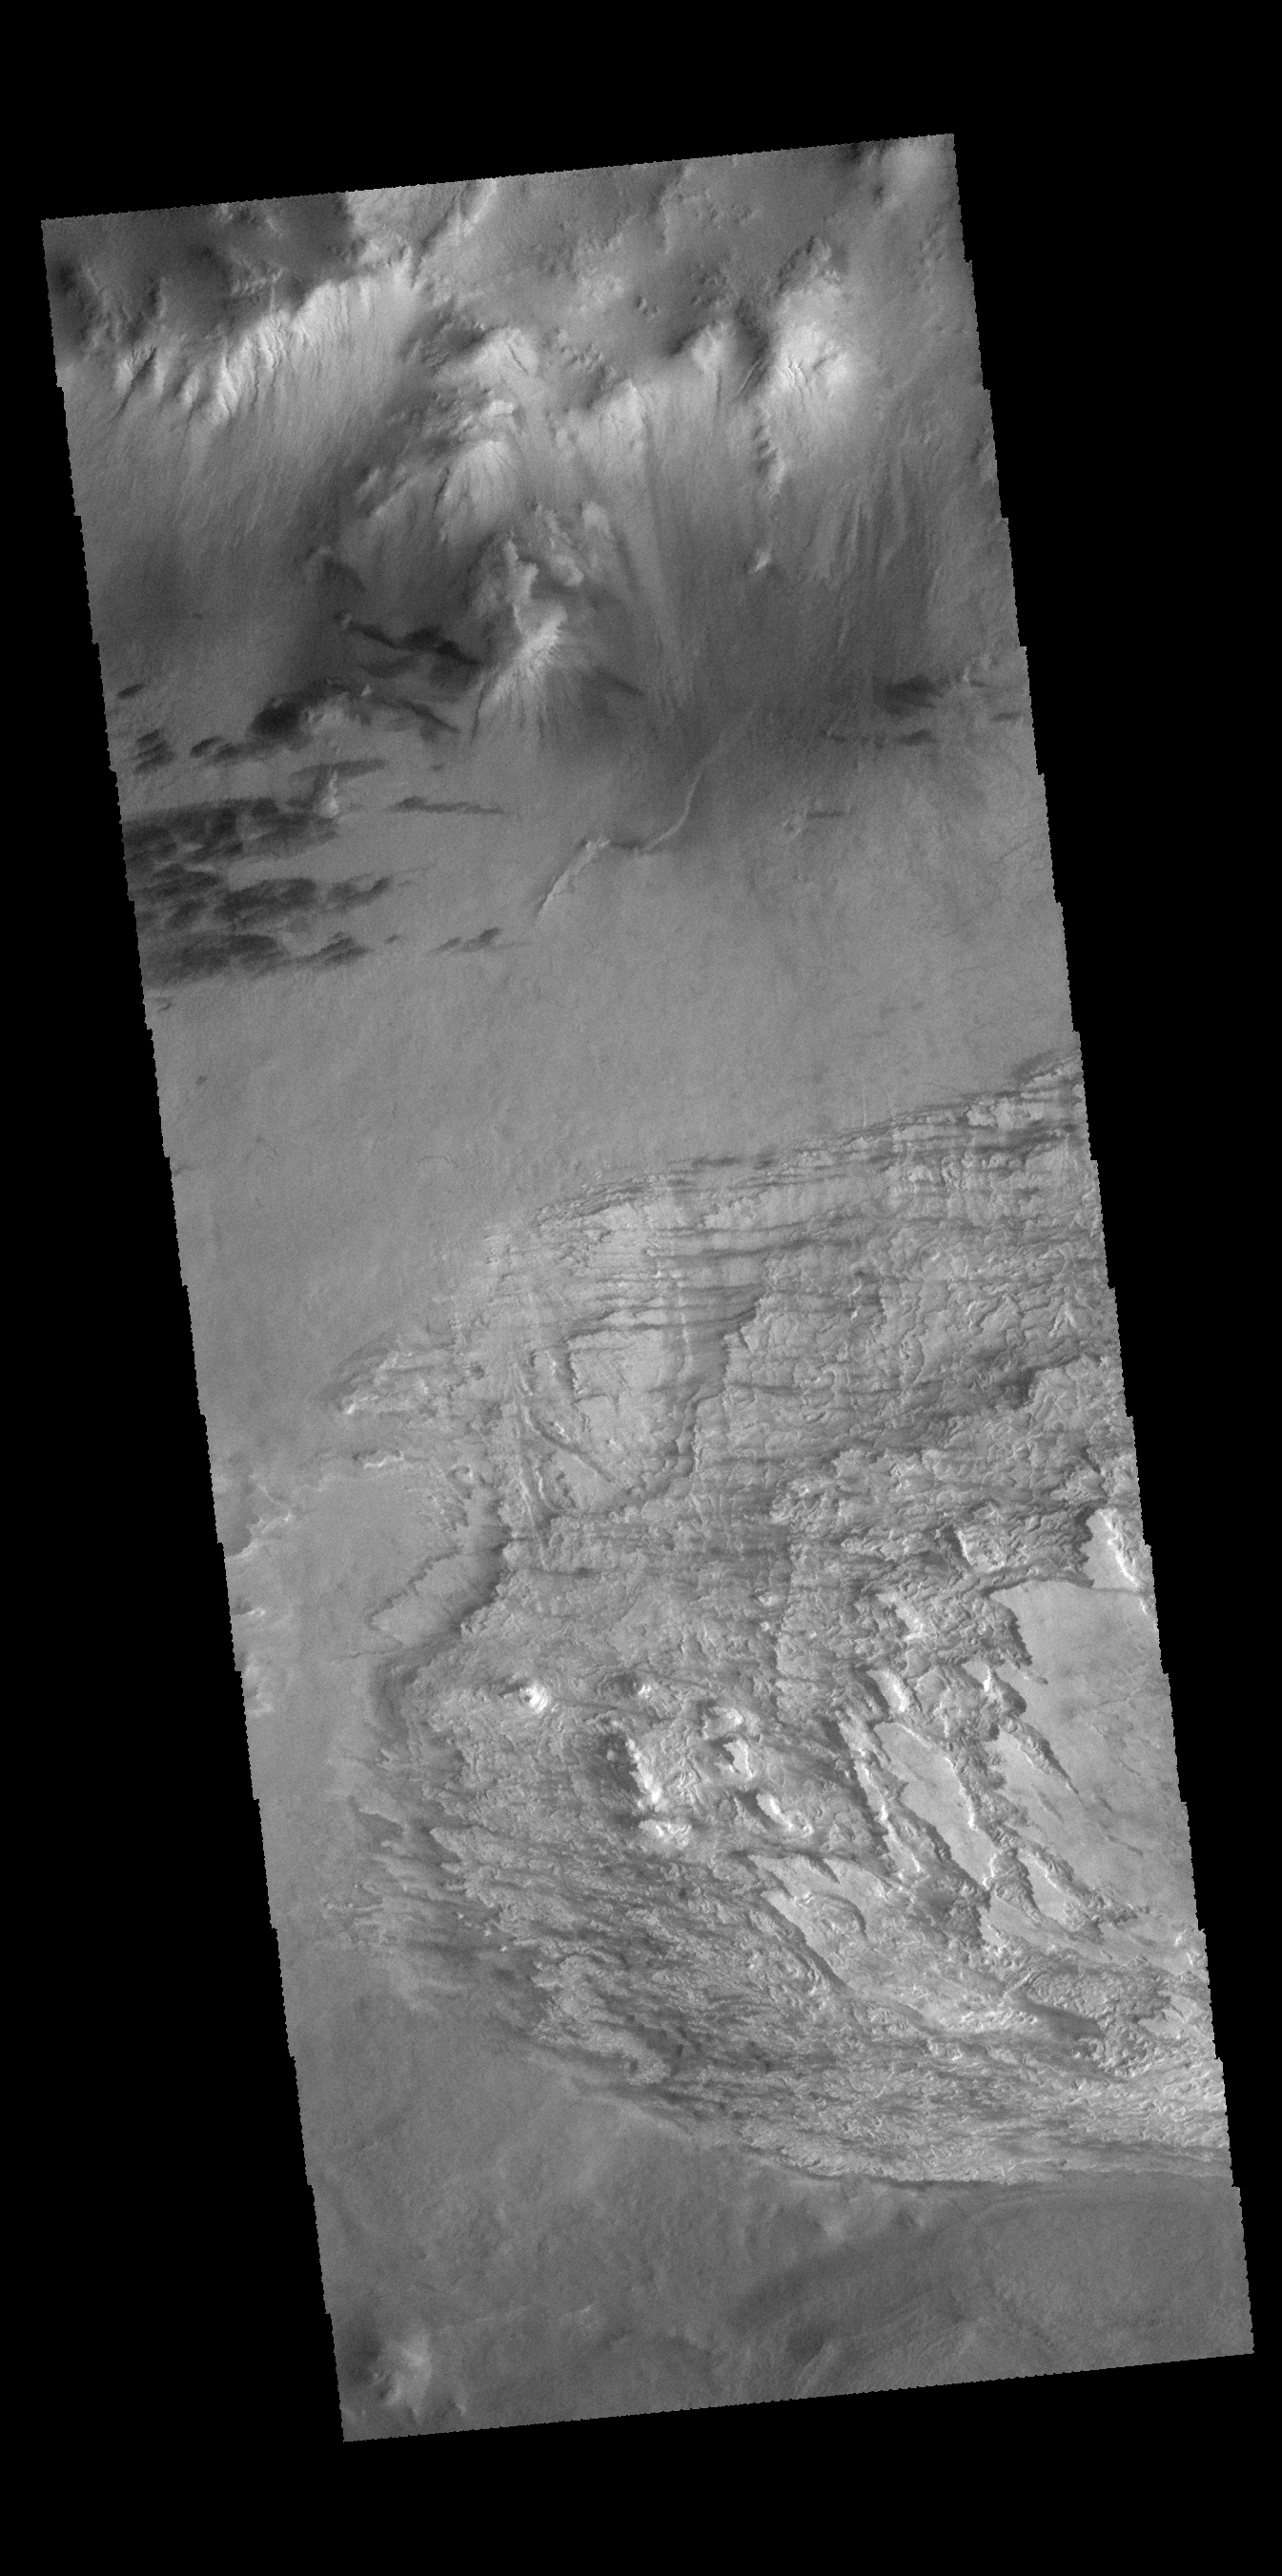

Galle Crater Floor

The unusual texture seen in this image of Galle Crater is likely layered deposits that have been eroded. There are small dune and windstreak features in this image, indicating that winds are part of the erosive process.

Credit: NASA/JPL-Caltech/ASU